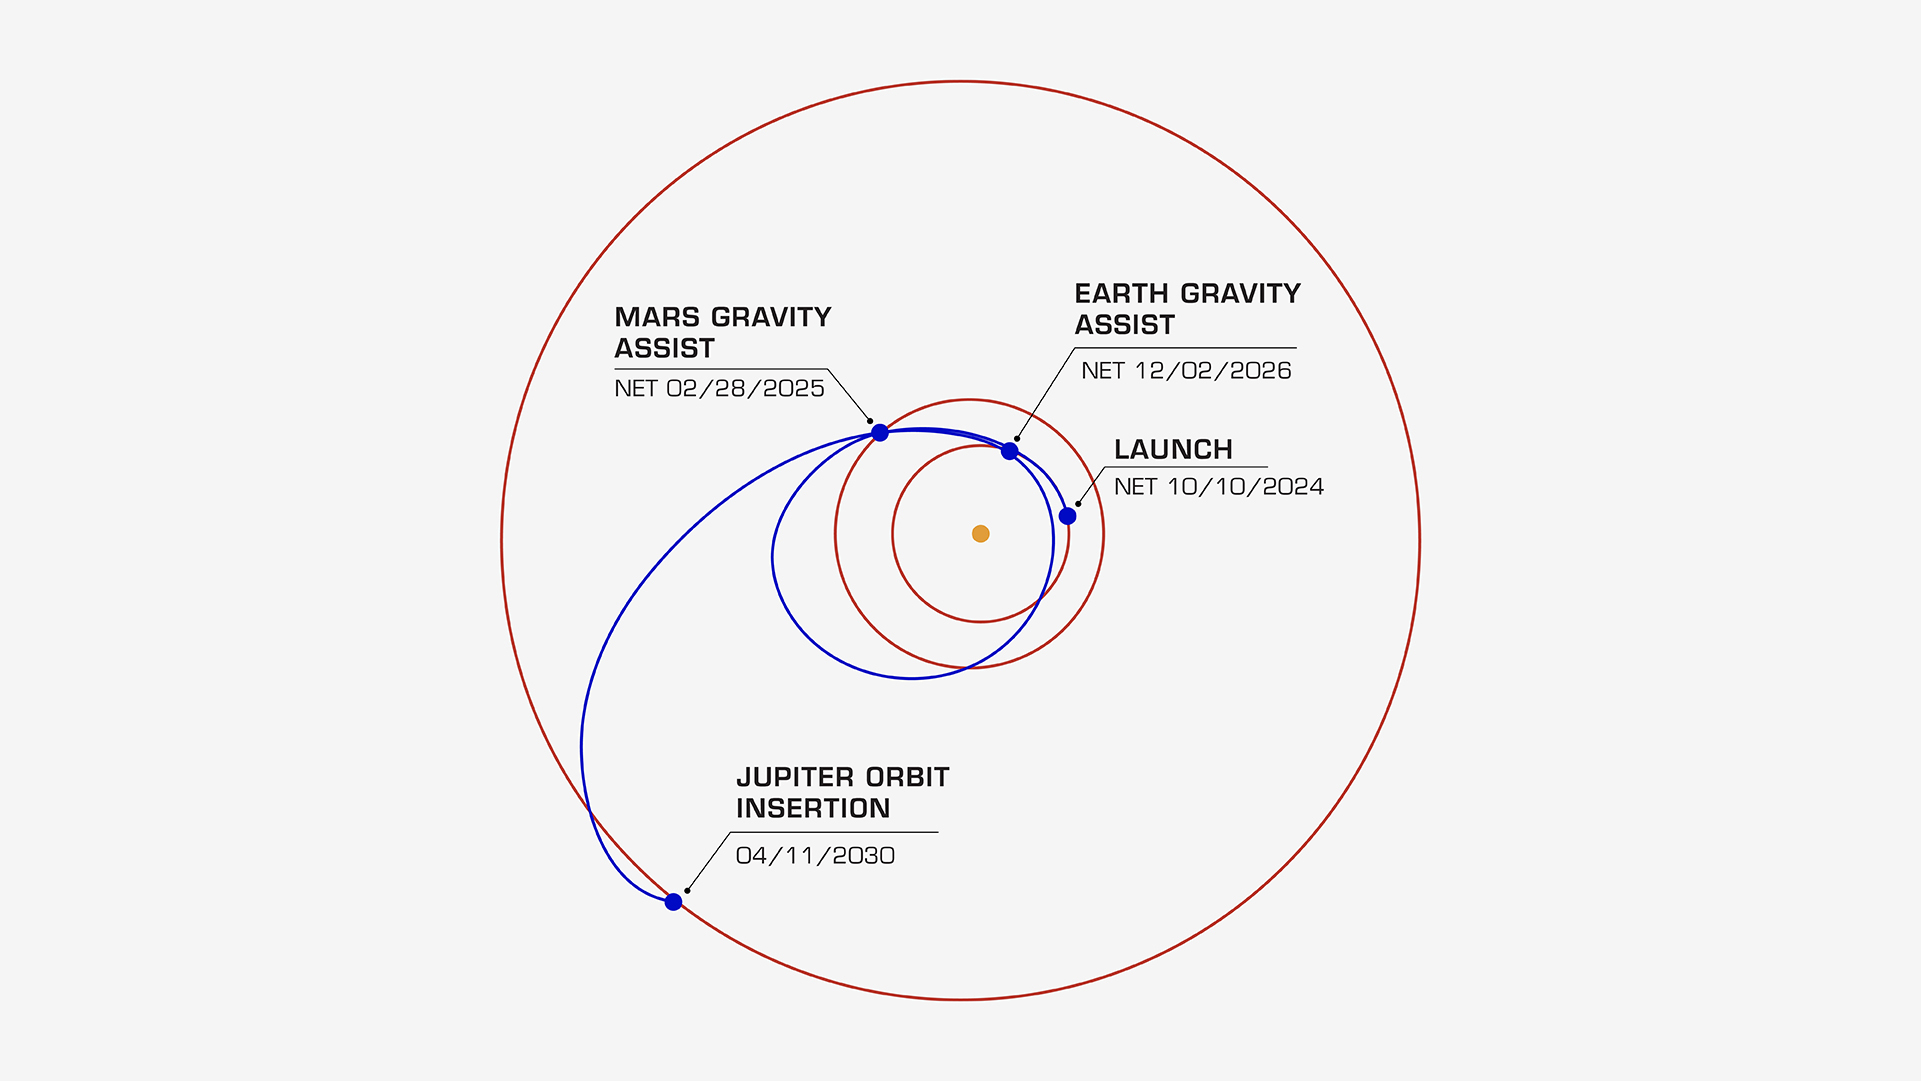

Europa Clipper’s Trajectory to Jupiter

On its journey to the Jupiter system, NASA’s Europa Clipper will take a path that swings past Mars, then Earth, using the gravity of each planet as a slingshot to boost the spacecraft’s speed. All told, the journey will take about 5½ years, covering a distance of about 1.8 billion miles (2.9 billion kilometers). In this diagram, the orbits of Jupiter, Mars, and Earth are shown as concentric rings. Europa Clipper launched on Oct. 14, 2024 and was set to fly by Mars on March 1, 2025. The Earth gravity assist maneuver is set for Dec. 3, 2026. The spacecraft is scheduled to begin orbiting Jupiter on April 11, 2030. Then it will begin its investigation of the gas giant’s icy moon Europa.

Europa Clipper’s three main science objectives are to determine the thickness of the moon’s icy shell and its interactions with the ocean below, to investigate its composition, and to characterize its geology. The mission’s detailed exploration of Europa will help scientists better understand the astrobiological potential for habitable worlds beyond our planet.

Managed by Caltech in Pasadena, California, NASA’s Jet Propulsion Laboratory leads the development of the Europa Clipper mission in partnership with APL for NASA’s Science Mission Directorate in Washington. APL designed the main spacecraft body in collaboration with JPL and NASA’s Goddard Space Flight Center in Greenbelt, Maryland, NASA’s Marshall Space Flight Center in Huntsville, Alabama, and Langley Research Center in Hampton, Virginia. The Planetary Missions Program Office at Marshall executes program management of the Europa Clipper mission.

NASA’s Launch Services Program, based at Kennedy, manages the launch service for the Europa Clipper spacecraft, which will launch on a SpaceX Falcon Heavy rocket from Launch Complex 39A at Kennedy.

Credit: NASA/JPL-Caltech